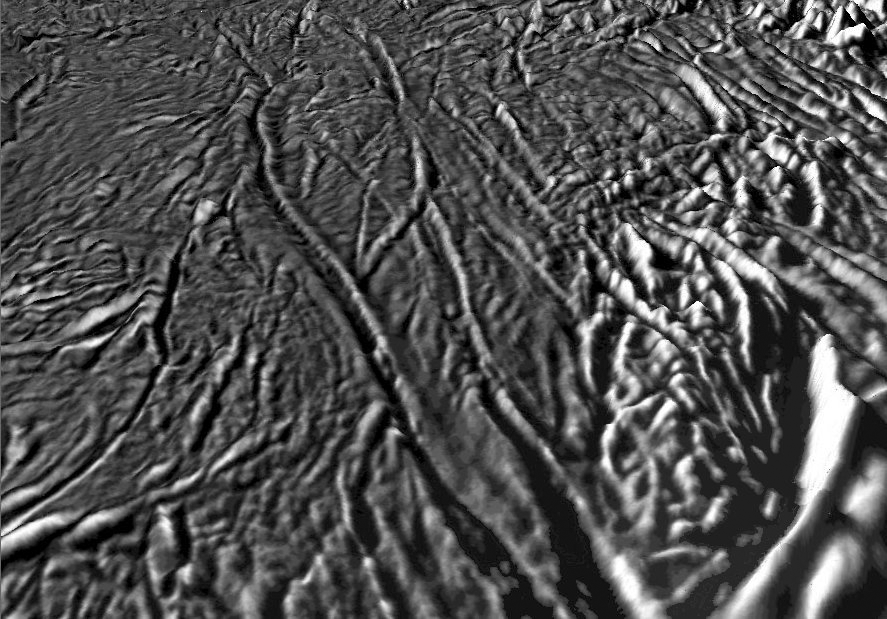

Tiger Stripes on Enceladus – Fracture Zones and Plumes Sources

The plumes of water and other ice vapors jetting from the surface of Enceladus are one of the most exciting astronomical discoveries of the 21st century. These plumes originate from long linear fractures near the south pole of Enceladus. New topographic maps give us a fresh unprecedented look at this geologically young and active region. This perspective view shows several of these “tiger stripes” from which the plumes are venting. The stripes themselves consist of deep grooves flanked by two elevated ridges. The south polar terrains generally are also heavily fractured and deformed. These new topographic maps, constructed from stereo and shape-from-shading techniques by Dr. Paul Schenk (http://www.lpi.usra.edu/lpi/schenk/) at the Lunar and Planetary Institute, show that the stripes do not have a lot of relief. The flanking ridges are typically 75 to 200 meters high while the grooves in between the ridges are 150 to 300 meters deep. Intensely deformed ridges along the edge of the south polar terrains (lower right) have relief of up to 1 kilometer or so. Vertical relief has been exaggerated by a factor of 20 in this view to aid interpretation.

The raw data from which this product was developed were retrieved from the Planetary Data System’s Cassini archives. The Cassini-Huygens mission is a cooperative project of NASA, the European Space Agency and the Italian Space Agency. The Jet Propulsion Laboratory, a division of the California Institute of Technology in Pasadena, manages the mission for NASA’s Science Mission Directorate, Washington, D.C. The Cassini orbiter and its two onboard cameras were designed, developed and assembled at JPL. The imaging operations center is based at the Space Science Institute in Boulder, Colo. (http://ciclops.org)

Credit: NASA/JPL/Space Science Institute/Universities Space Research Association/Lunar & Planetary Institute